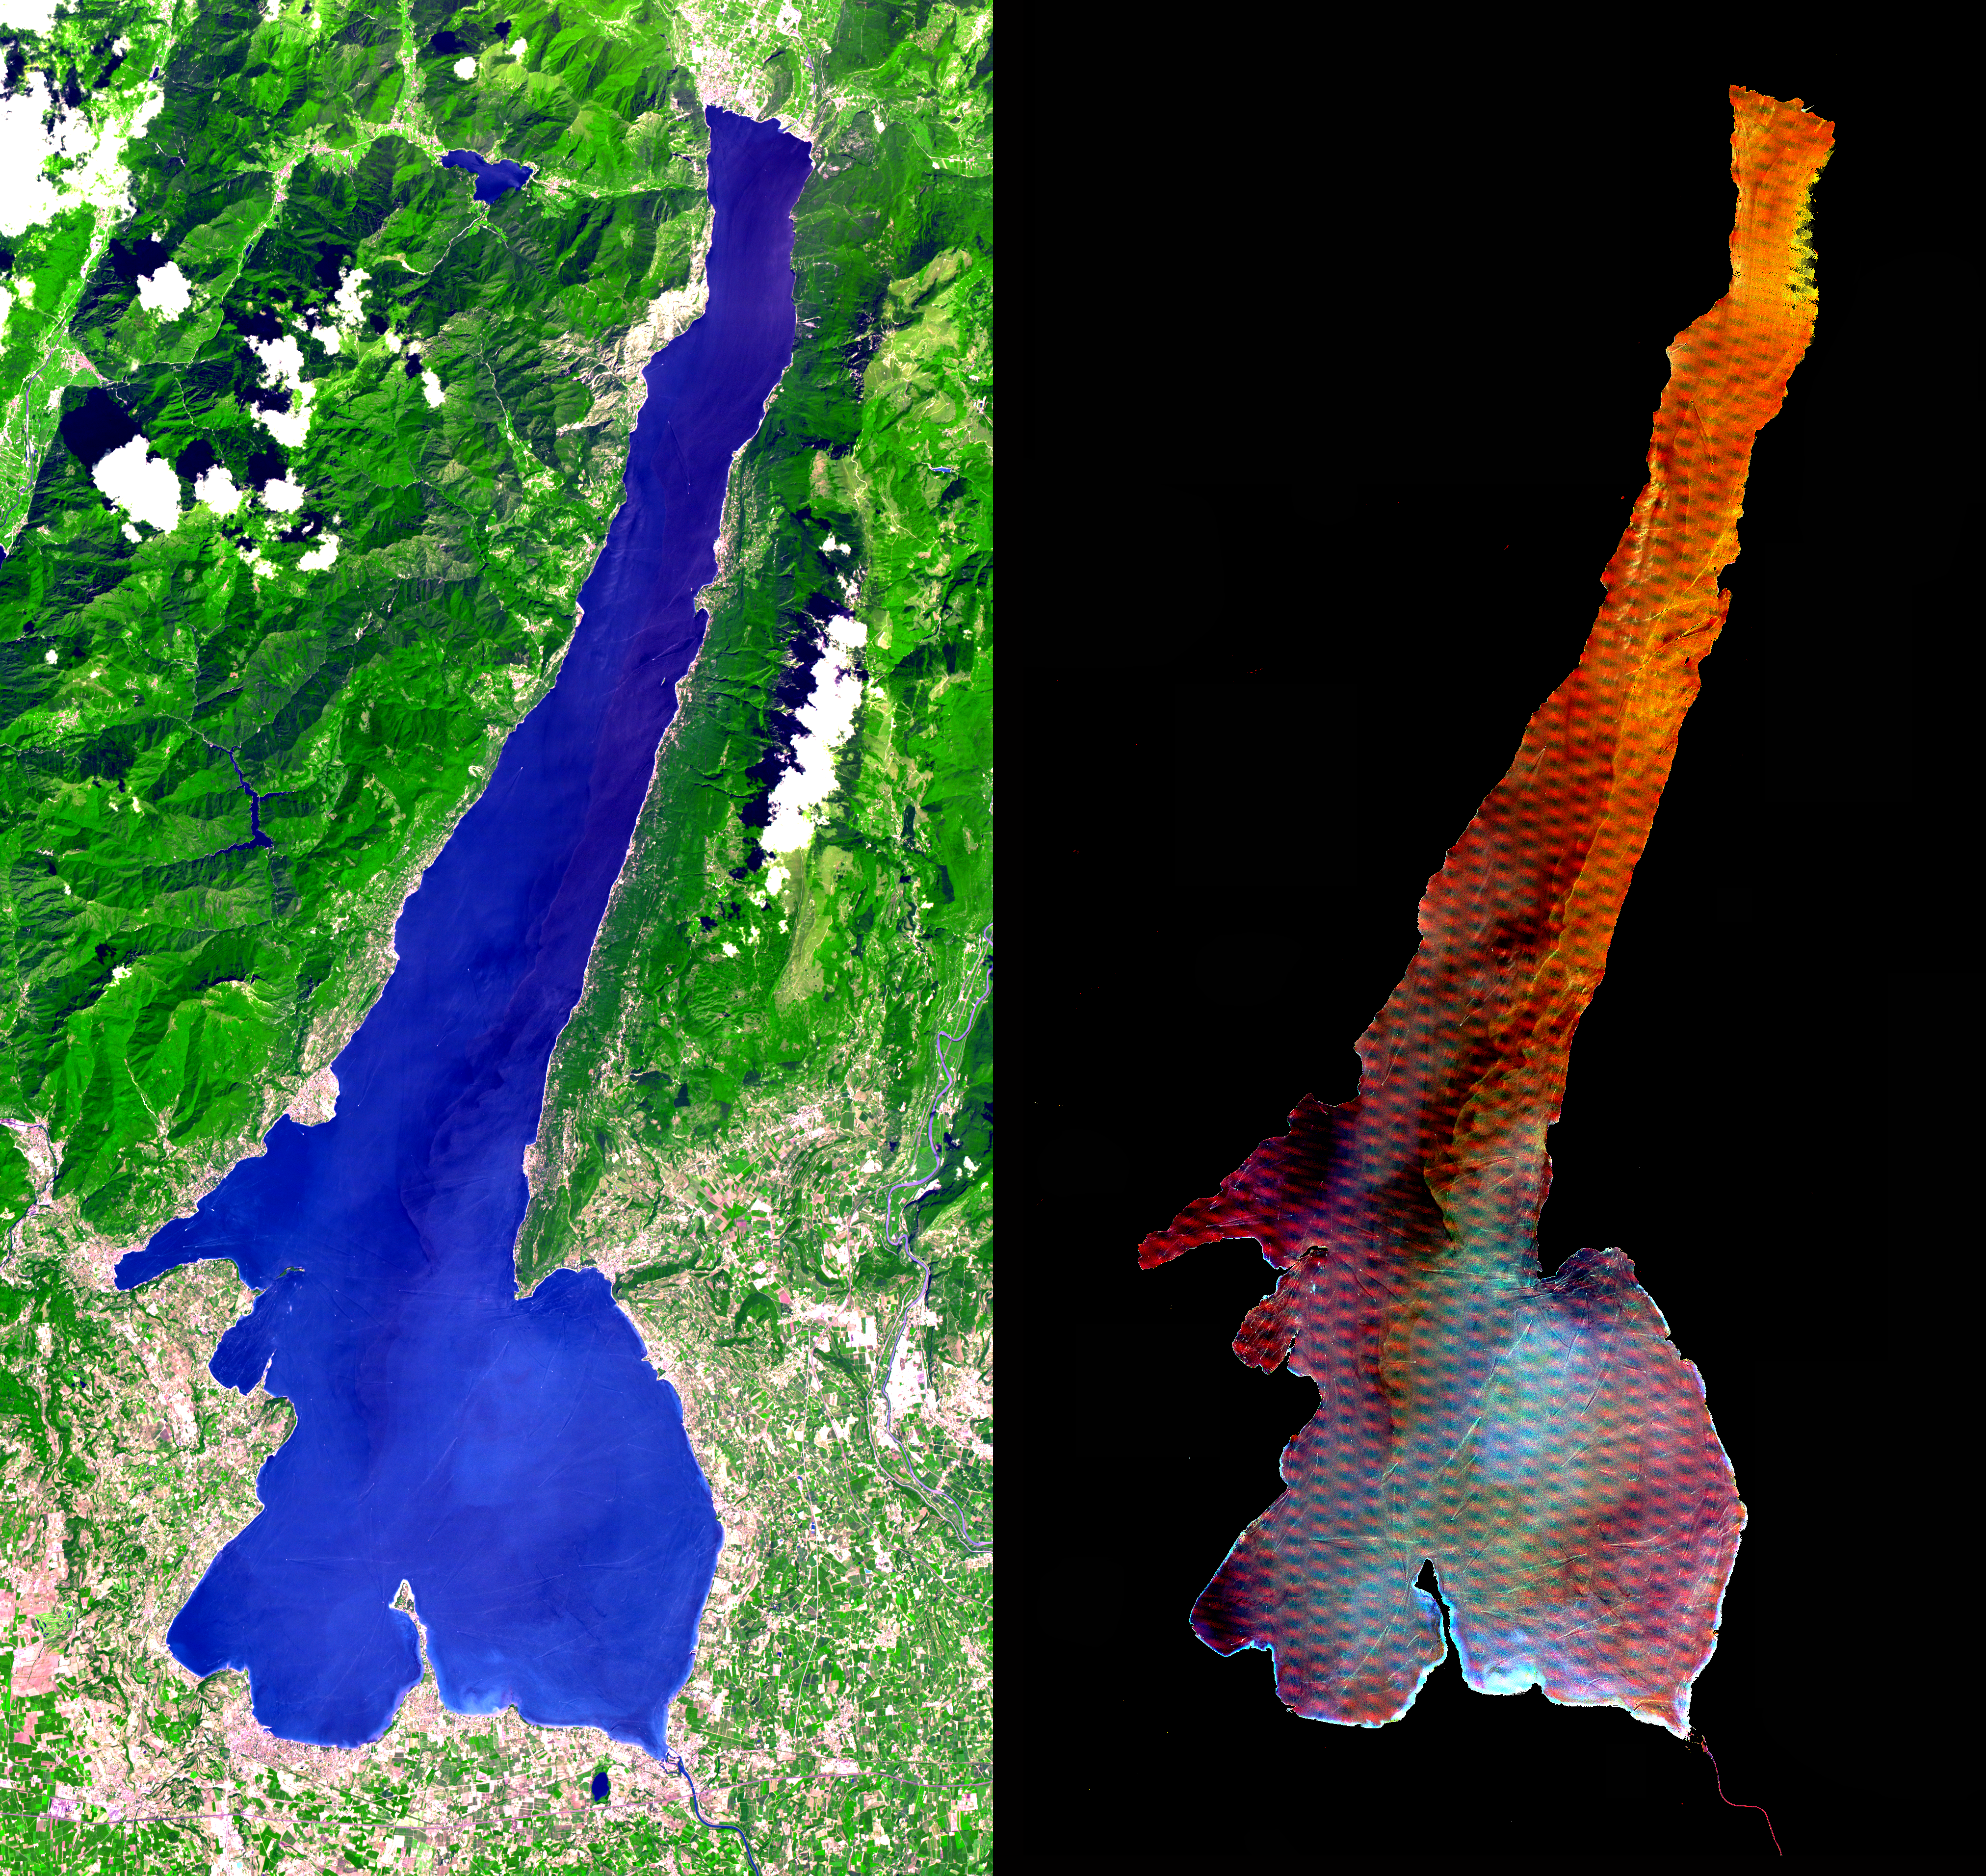

Lake Garda, Italy

This ASTER image was acquired on July 29, 2000 and covers an area of 30 by 57 km in northern Italy. Lake Garda was formed by glaciers during the last Ice Age, and is Italy’s largest lake. Lago di Garda lies in the provinces of Verona, Brescia, and Trento, and is 51 kilometers (32 miles) long and from 3 to 18 kilometers (2 to 11 miles) wide. The Sarca is its chief affluent, and the lake is drained southward by the Mincio, which discharges into the Po River. Many villas are situated on its shores. On the peninsula of Sirmione, at the southern end of the lake, are the ruins of a Roman villa and a castle of the Scaligers, an Italian family of the 16th century. The RIGHT image has the land area masked out, and a harsh stretch was applied to the lake values to display variations in sediment load. Also visible are hundreds of boats and their wakes, criss-crossing the lake.

The image is centered at 45.6 degrees north latitude, 10.6 degrees east longitude.

Advanced Spaceborne Thermal Emission and Reflection Radiometer (ASTER) is one of five Earth-observing instruments launched December 18, 1999, on NASA’s Terra satellite. The instrument was built by Japan’s Ministry of International Trade and Industry. A joint U.S./Japan science team is responsible for validation and calibration of the instrument and the data products. Dr. Anne Kahle at NASA’s Jet Propulsion Laboratory, Pasadena, Calif., is the U.S. Science team leader; Moshe Pniel of JPL is the project manager. ASTER is the only high resolution imaging sensor on Terra. The primary goal of the ASTER mission is to obtain high-resolution image data in 14 channels over the entire land surface, as well as black and white stereo images. With revisit time of between 4 and 16 days, ASTER will provide the capability for repeat coverage of changing areas on Earth’s surface.

The broad spectral coverage and high spectral resolution of ASTER will provide scientists in numerous disciplines with critical information for surface mapping, and monitoring dynamic conditions and temporal change. Example applications are: monitoring glacial advances and retreats, monitoring potentially active volcanoes, identifying crop stress, determining cloud morphology and physical properties, wetlands Evaluation, thermal pollution monitoring, coral reef degradation, surface temperature mapping of soils and geology, and measuring surface heat balance.

Credit: NASA/GSFC/METI/ERSDAC/JAROS, and U.S./Japan ASTER Science Team